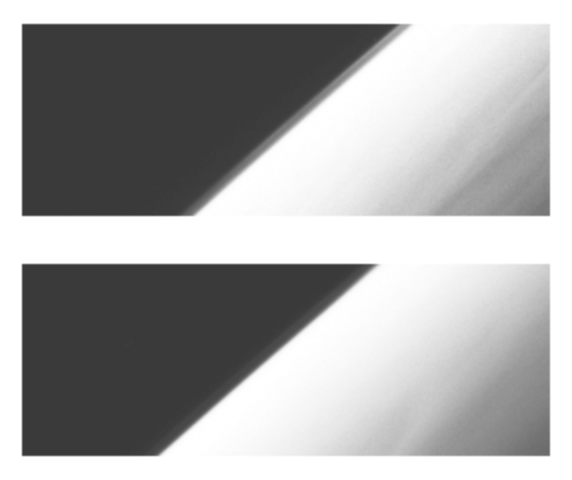

Hazes near Jupiter’s Limb (60 degrees North, 315 degrees West)

These images show the apparent edge (limb) of the planet Jupiter as seen through both the violet filter (top frame) and an infrared filter (756 nanometers, bottom frame) of the Solid State Imaging (CCD) system aboard NASA’s Galileo spacecraft. North is to the top of the picture. A separate haze layer is clearly visible above the northern part of the limb.

This haze layer becomes less well defined to the south (bottom left). Such a detached haze layer has been seen previously on only one other body with a thick atmosphere: Saturn’s satellite Titan. The haze layer cannot be lower in the atmosphere than a pressure of about 10 millibars (mbar), or about 40 kilometers (km) above the tropopause. (The tropopause, where the temperature stops decreasing with height, is at about 100 mbar, 20 km above the tops of the ammonia clouds.) There is some indication of streaks of slightly brighter and darker material running roughly north-south (parallel to the limb) on Jupiter’s crescent.

The images, which show the limb between 60.5 degrees and 61.8 degrees North latitude (planetographic) and near 315 degrees West longitude, were obtained on December 20, 1996 Universal Time. The spacecraft was about 1,286,000 km (18.0 Jovian radii) from the limb of Jupiter and the resolution is about 13 kilometers per picture element.

The Jet Propulsion Laboratory, Pasadena, CA manages the mission for NASA’s Office of Space Science, Washington, DC.

Credit: NASA/JPL